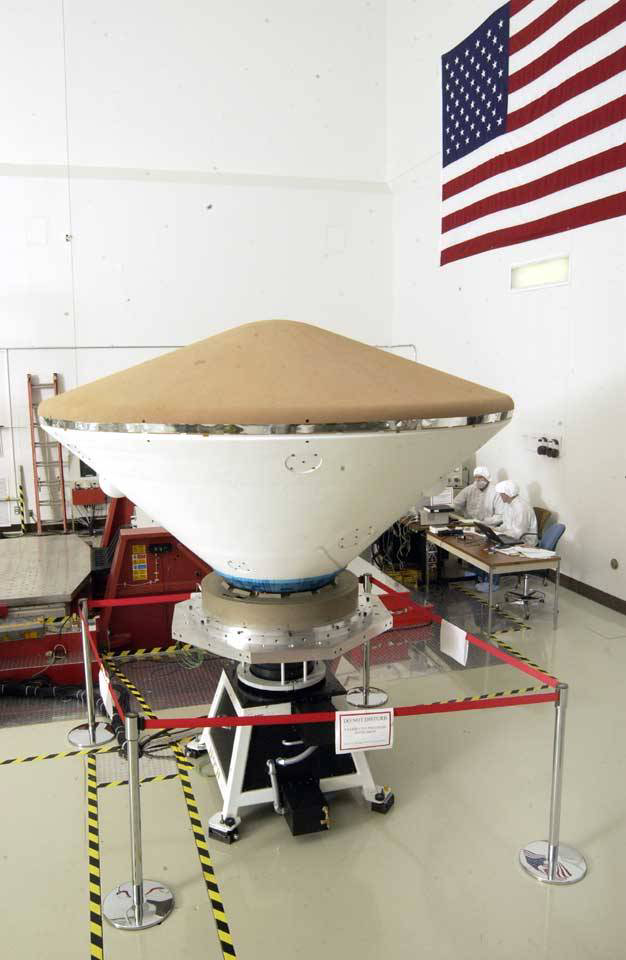

Mars Exploration Rover

December 5, 2002

Mars Exploration Rover (MER) spacecraft. This image shows the aeroshell, which includes the backshell as well as the heatshield.

Credit: NASA/JPL